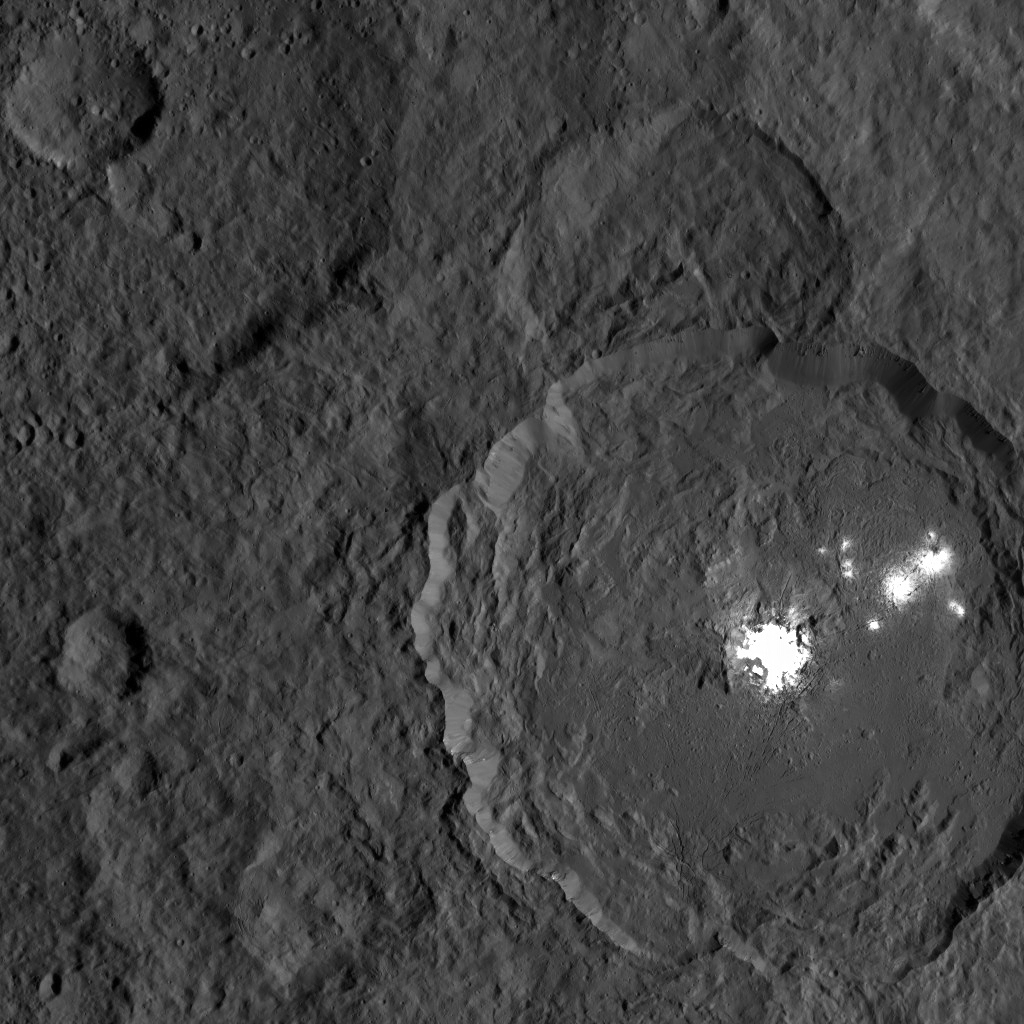

Dawn XMO2 Image 7

This image from NASA’s Dawn spacecraft shows Occator Crater on Ceres, with its signature bright areas. Dawn scientists have found that the central bright spot, which harbors the brightest material on Ceres, contains a variety of salts. The brightest parts of these features are overexposed in this image, which had an exposure time intended to capture details in the surrounding terrain. Shorter exposures allow details within the brightest areas to be seen, as in PIA20653.

Dawn took this image on Oct. 18, 2016, from its second extended-mission science orbit (XMO2), at a distance of about 920 miles (1,480 kilometers) above the surface. The image resolution is about 460 feet (140 meters) per pixel.

Dawn’s mission is managed by JPL for NASA’s Science Mission Directorate in Washington. Dawn is a project of the directorate’s Discovery Program, managed by NASA’s Marshall Space Flight Center in Huntsville, Alabama. UCLA is responsible for overall Dawn mission science. Orbital ATK, Inc., in Dulles, Virginia, designed and built the spacecraft. The German Aerospace Center, the Max Planck Institute for Solar System Research, the Italian Space Agency and the Italian National Astrophysical Institute are international partners on the mission team.

Credit: NASA/JPL-Caltech/UCLA/MPS/DLR/IDA